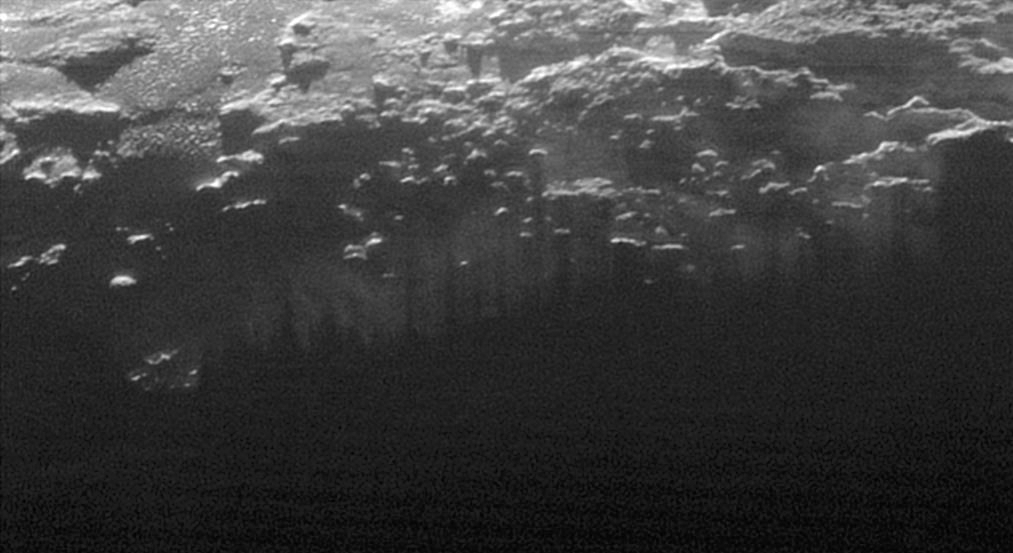

Near-Surface Haze or Fog on Pluto

In this small section of the larger crescent image of Pluto, taken by NASA’s New Horizons just 15 minutes after the spacecraft’s closest approach on July 14, 2015, the setting sun illuminates a fog or near-surface haze, which is cut by the parallel shadows of many local hills and small mountains. The image was taken from a distance of 11,000 miles (18,000 kilometers), and the width of the image is 115 miles (185 kilometers).

The Johns Hopkins University Applied Physics Laboratory in Laurel, Maryland, designed, built, and operates the New Horizons spacecraft, and manages the mission for NASA’s Science Mission Directorate. The Southwest Research Institute, based in San Antonio, leads the science team, payload operations and encounter science planning. New Horizons is part of the New Frontiers Program managed by NASA’s Marshall Space Flight Center in Huntsville, Alabama.

Credit: NASA/Johns Hopkins University Applied Physics Laboratory/Southwest Research Institute